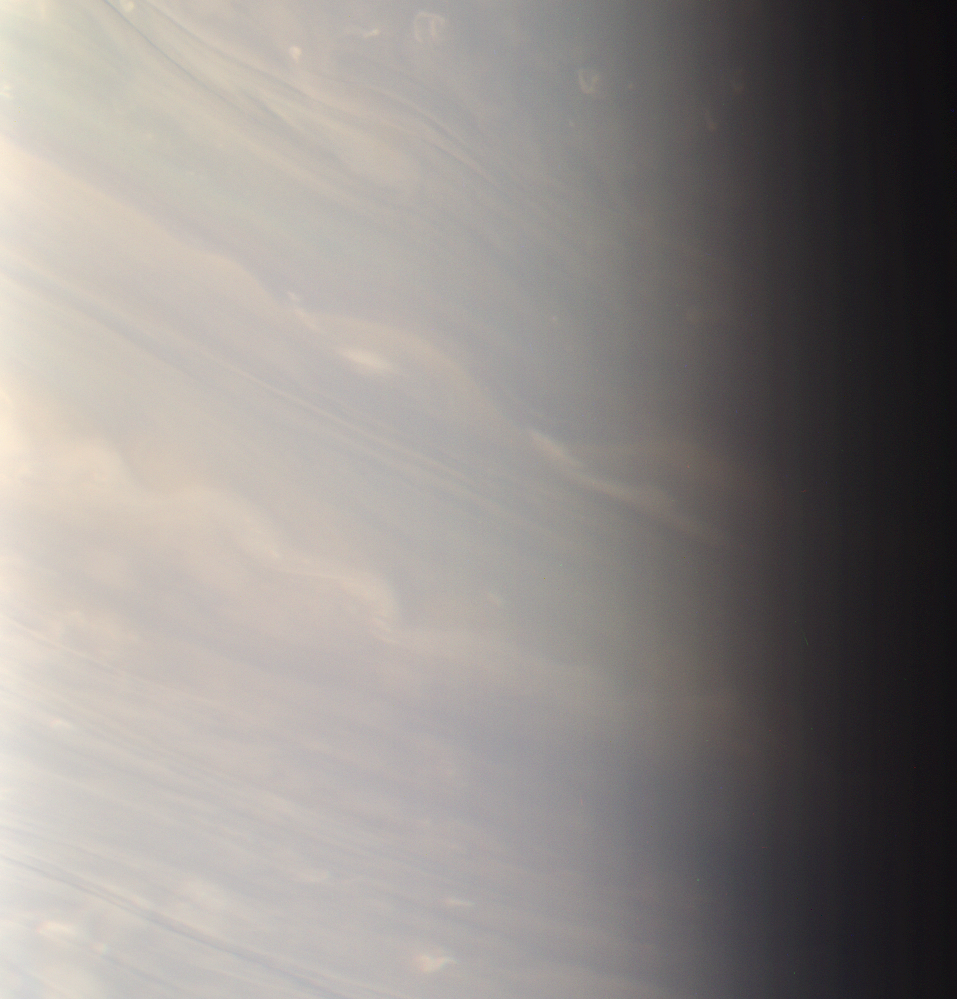

My Blue Heaven

In Saturn’s bluish north, day ends for the dreamy white clouds that stretch here into twilight.

This natural color scene shows middle latitudes in Saturn’s north at excellent resolution, and with little detectable blur due to spacecraft motion.

North on Saturn is up and rotated 22 degrees to the right.

Images taken using red, green and blue spectral filters were combined to create this color view. The image was taken with the Cassini spacecraft narrow-angle camera on April 1, 2007 at a distance of approximately 2 million kilometers (1.2 million miles) from Saturn and at a Sun-Saturn-spacecraft, or phase, angle of 86 degrees. Image scale is about 12 kilometers (7 miles) per pixel.

The Cassini-Huygens mission is a cooperative project of NASA, the European Space Agency and the Italian Space Agency. The Jet Propulsion Laboratory, a division of the California Institute of Technology in Pasadena, manages the mission for NASA’s Science Mission Directorate, Washington, D.C. The Cassini orbiter and its two onboard cameras were designed, developed and assembled at JPL. The imaging operations center is based at the Space Science Institute in Boulder, Colo.

Credit: NASA/JPL/Space Science Institute